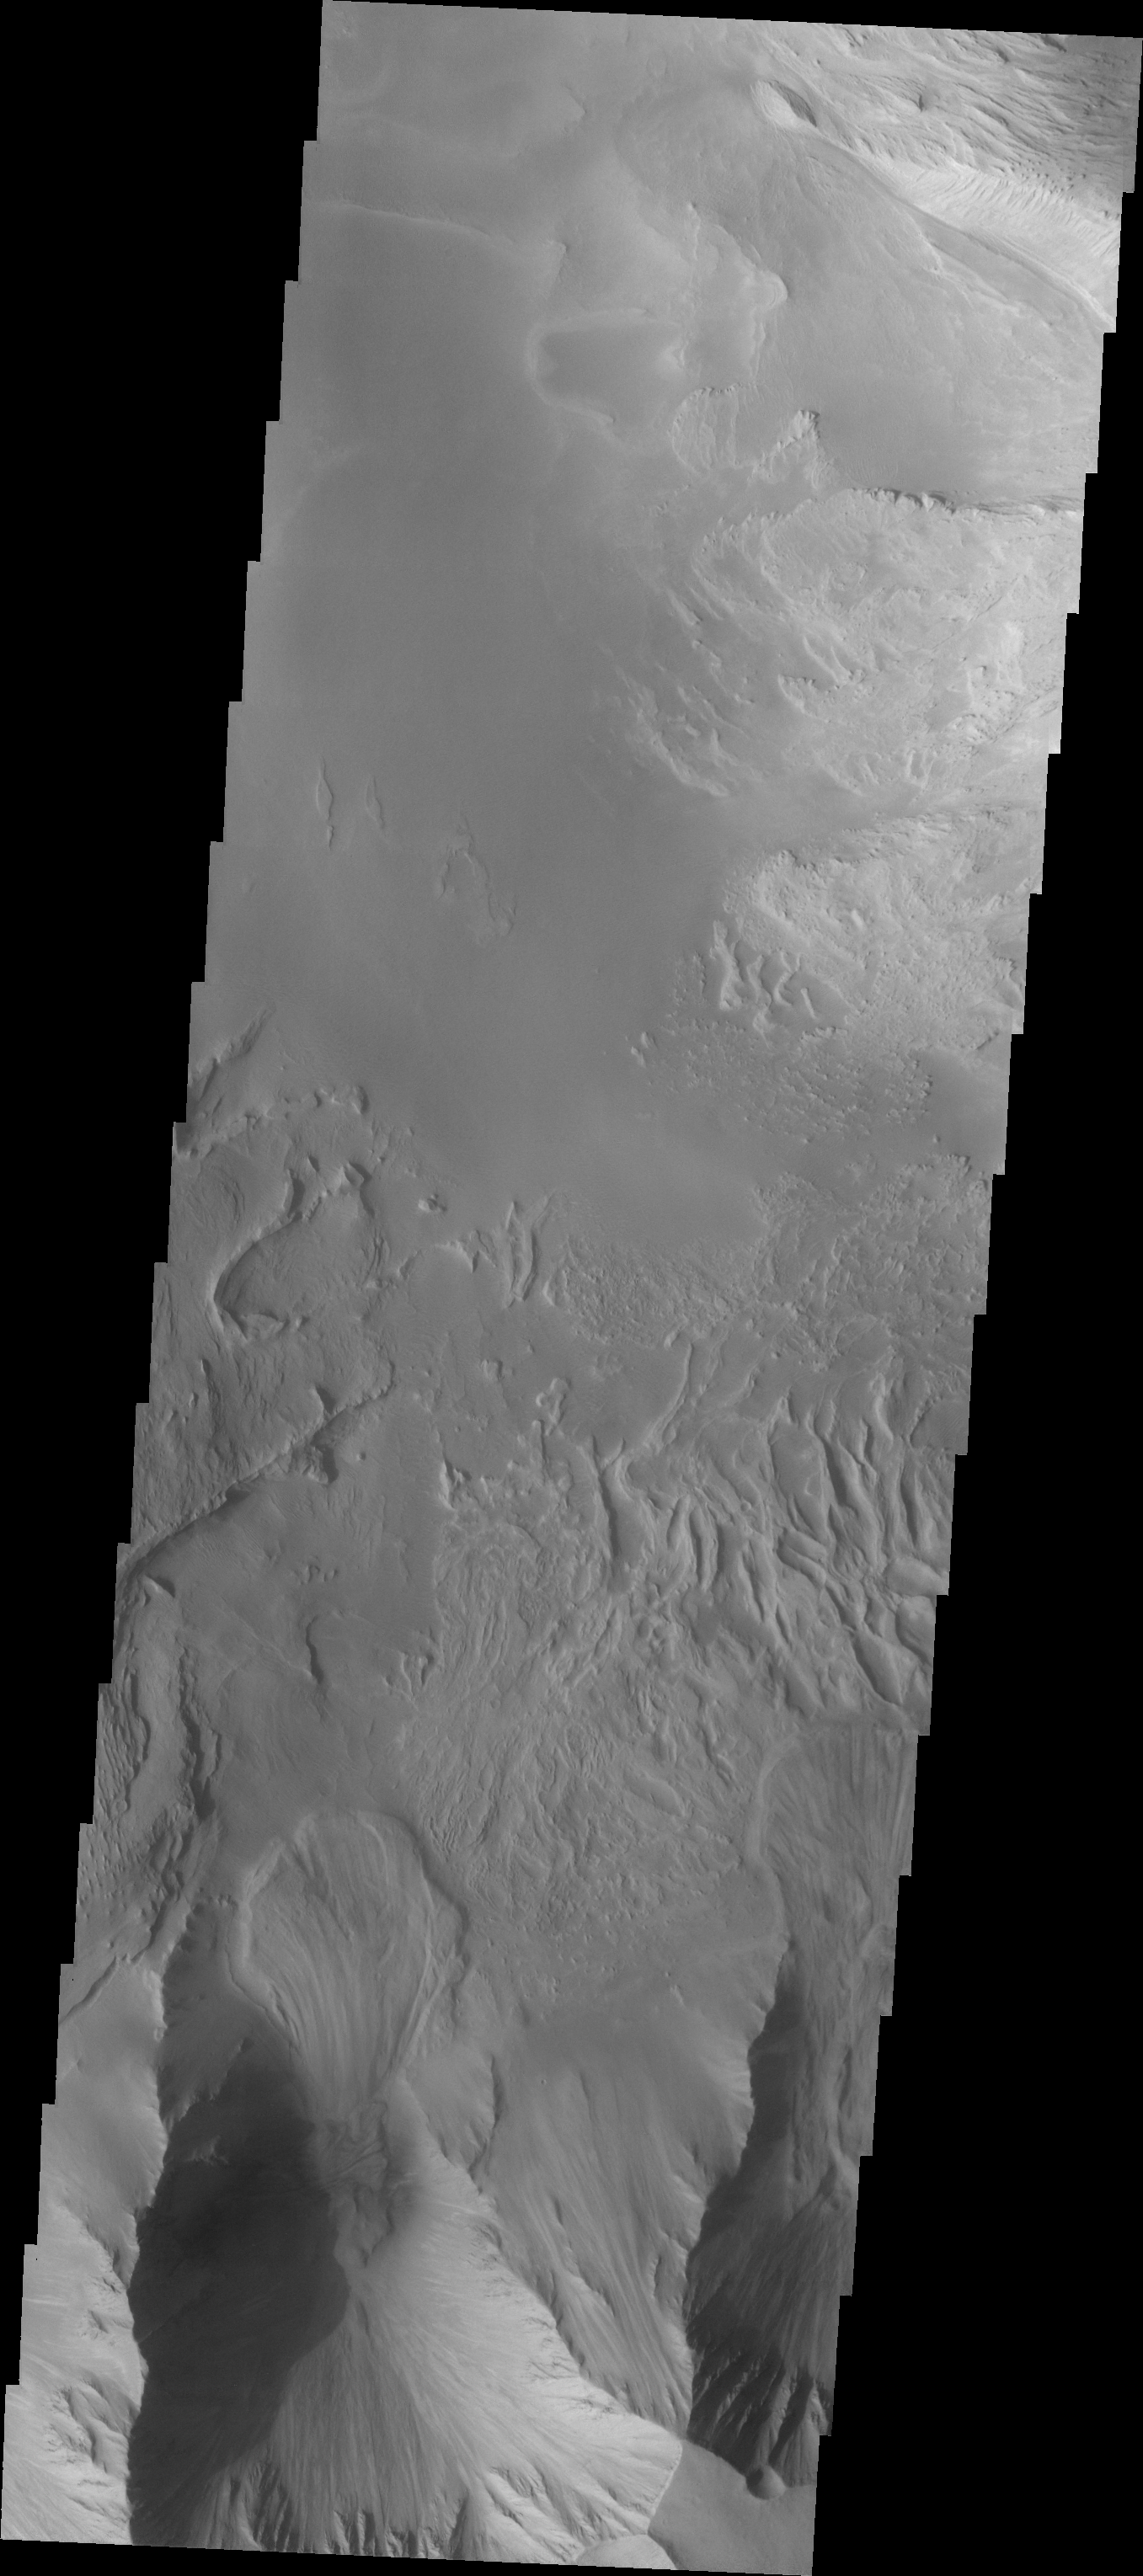

Investigating Mars: Candor Chasma

This image shows part of eastern Candor Chasma. At the bottom of the image is the steep cliff between the upper surface elevation and the depths of Candor Chasma. The small lobate feature at the base of the cliff in the bottom of the image is a landslide deposit formed by failure of the cliff face and gravitational downslope movement of the material.

Candor Chasma is one of the largest canyons that make up Valles Marineris. It is approximately 810 km long (503 miles) and has is divided into two regions – eastern and western Candor. Candor is located south of Ophir Chasma and north of Melas Chasma. The border with Melas Chasma contains many large landslide deposits. The floor of Candor Chasma includes a variety of landforms, including layered deposits, dunes, landslide deposits and steep sided cliffs and mesas. Many forms of erosion have shaped Chandor Chasma. There is evidence of wind and water erosion, as well as significant gravity driven mass wasting (landslides).

The Odyssey spacecraft has spent over 15 years in orbit around Mars, circling the planet more than 69000 times. It holds the record for longest working spacecraft at Mars. THEMIS, the IR/VIS camera system, has collected data for the entire mission and provides images covering all seasons and lighting conditions. Over the years many features of interest have received repeated imaging, building up a suite of images covering the entire feature. From the deepest chasma to the tallest volcano, individual dunes inside craters and dune fields that encircle the north pole, channels carved by water and lava, and a variety of other feature, THEMIS has imaged them all. For the next several months the image of the day will focus on the Tharsis volcanoes, the various chasmata of Valles Marineris, and the major dunes fields. We hope you enjoy these images!

Credit: NASA/JPL-Caltech/ASU